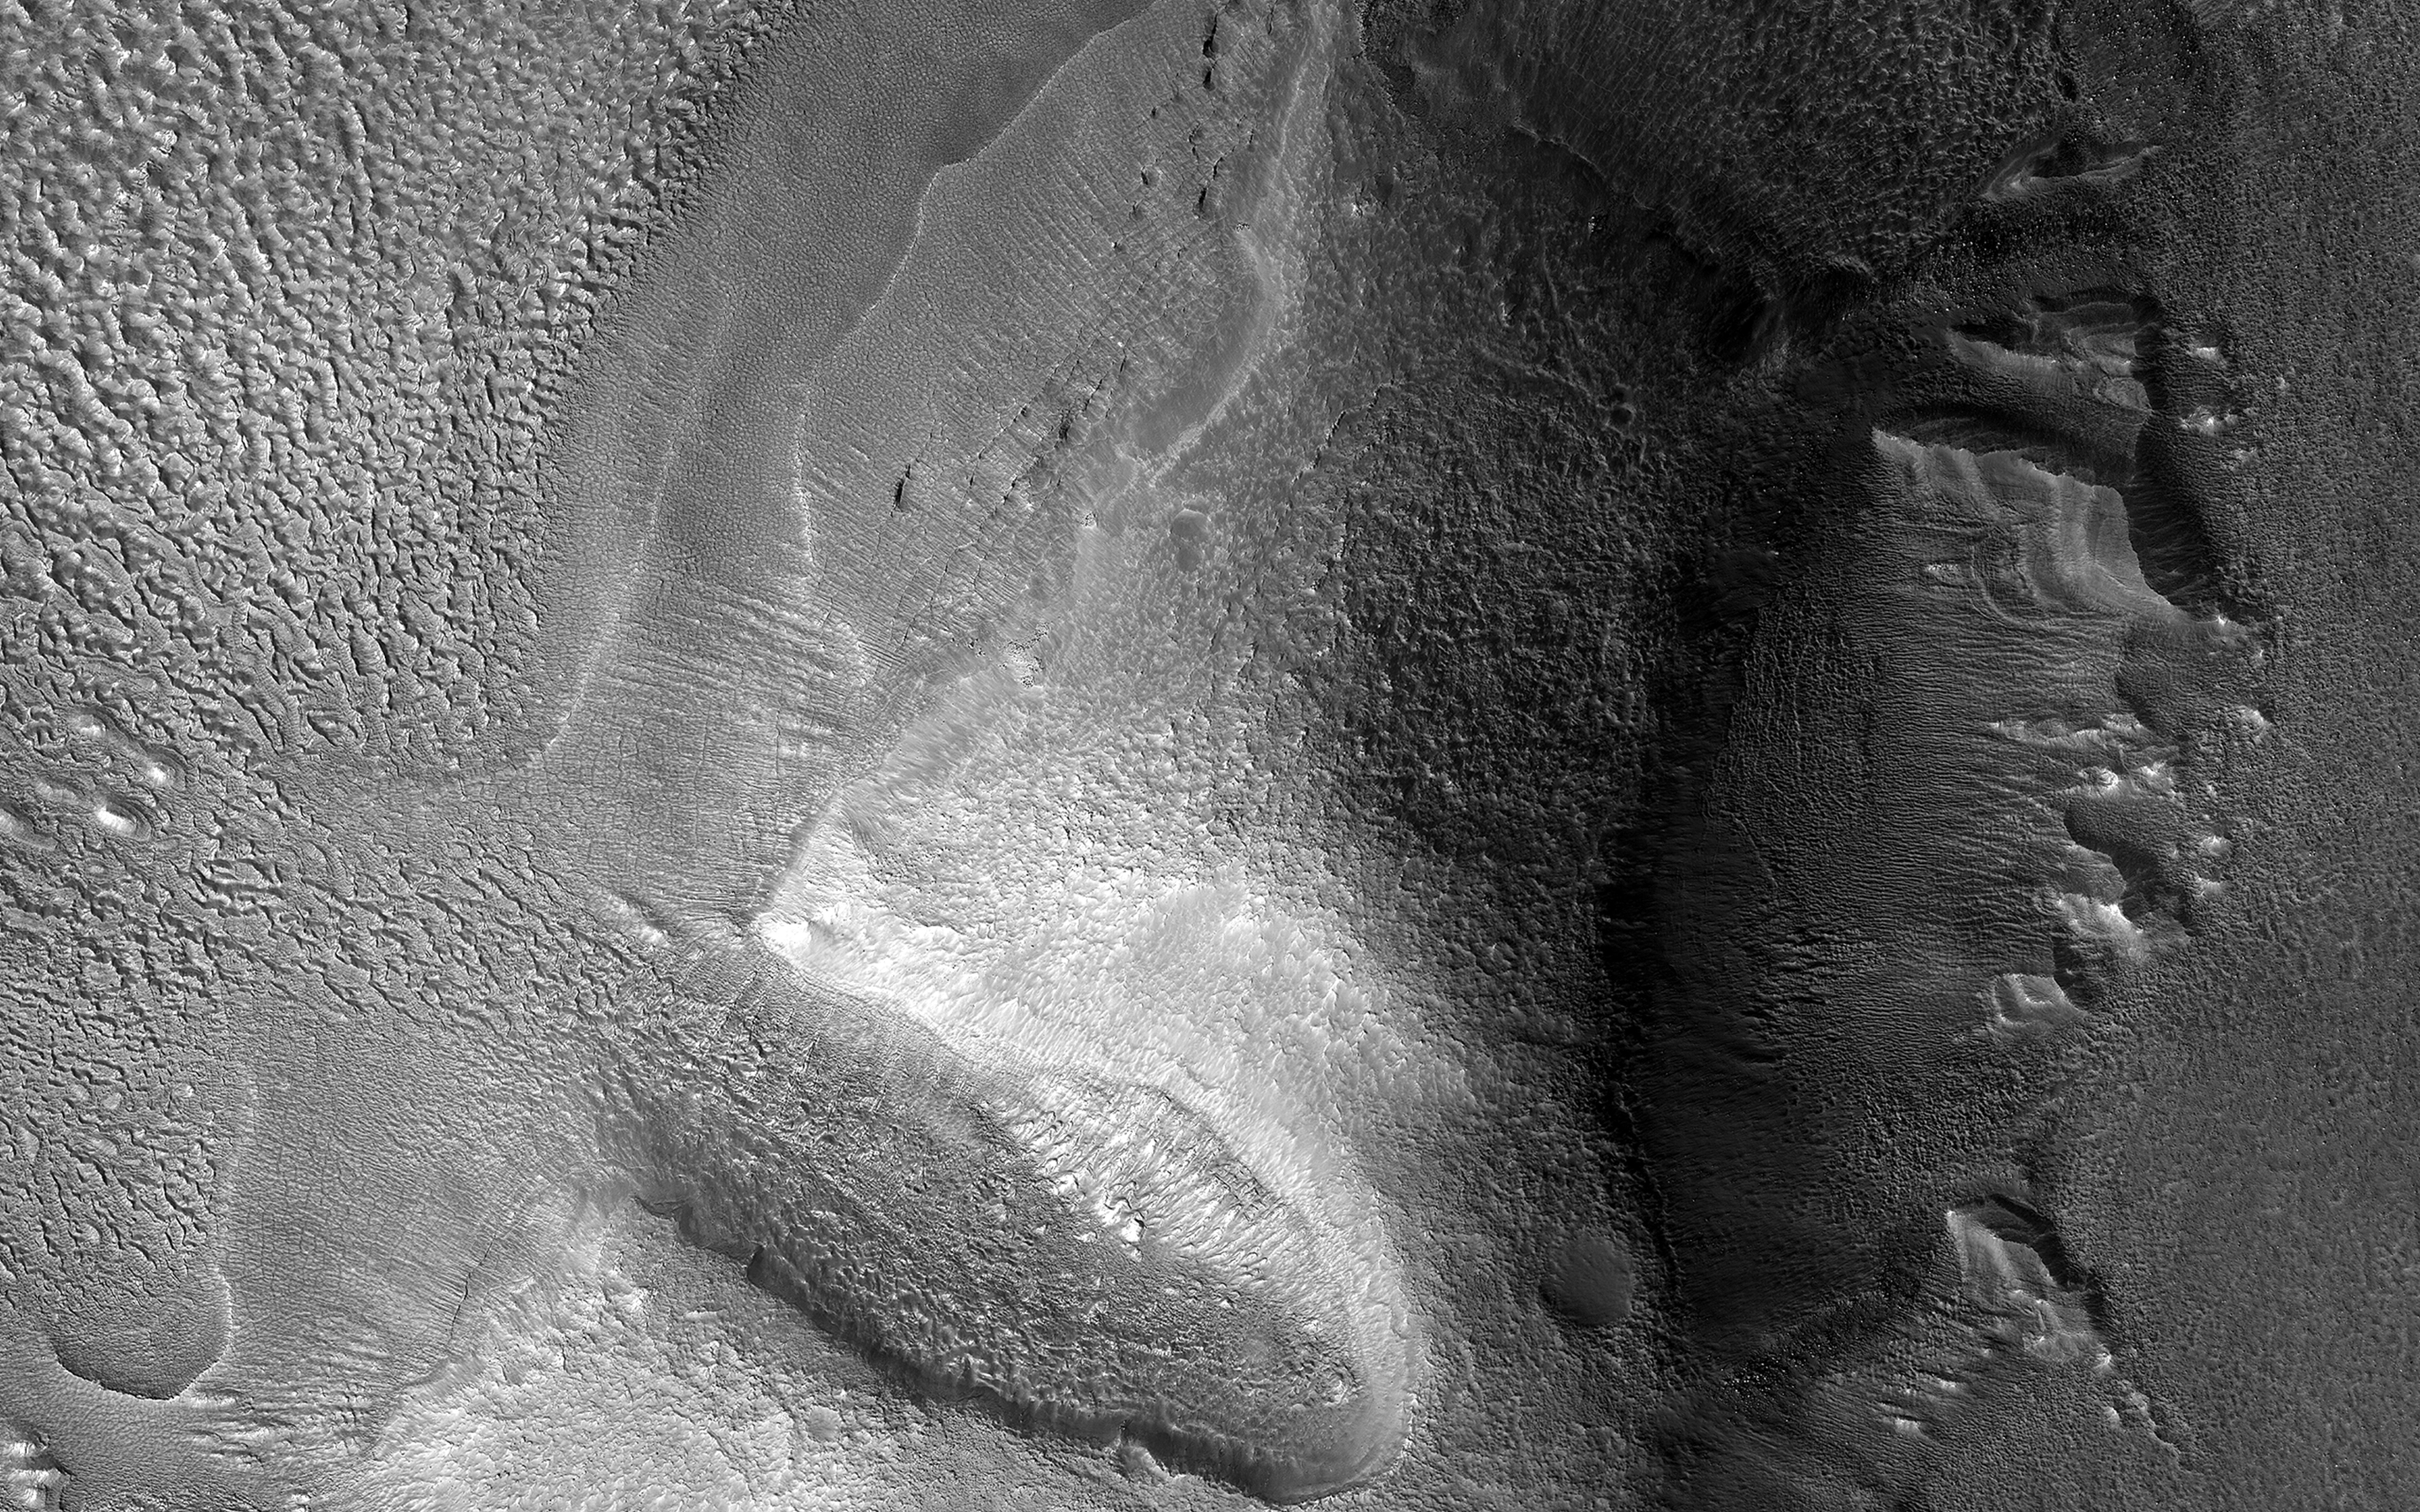

Eroded in Deuteronilus

Lobate debris aprons (LDA) are commonly found surrounding dissected plateaus in the Deuteronilus Mensae region of Mars. They have been interpreted as debris-covered glaciers and radar data have shown their interiors to be composed of pure ice.

The mound in this image is slightly removed from most of the other plateaus, and the LDA surrounding it is highly degraded. The sharp scarps on the western and eastern sides of the mound indicate that a great deal of the ice once found in these landforms has since sublimated away, leaving behind these collapsed debris cliffs.

The map is projected here at a scale of 25 centimeters (9.8 inches) per pixel. (The original image scale is 30.1 centimeters [11.9 inches] per pixel [with 1 x 1 binning]; objects on the order of 90 centimeters [35.4 inches] across are resolved.) North is up.

The University of Arizona, in Tucson, operates HiRISE, which was built by Ball Aerospace & Technologies Corp., in Boulder, Colorado. NASA’s Jet Propulsion Laboratory, a division of Caltech in Pasadena, California, manages the Mars Reconnaissance Orbiter Project for NASA’s Science Mission Directorate, Washington.

Credit: NASA/JPL-Caltech/University of Arizona